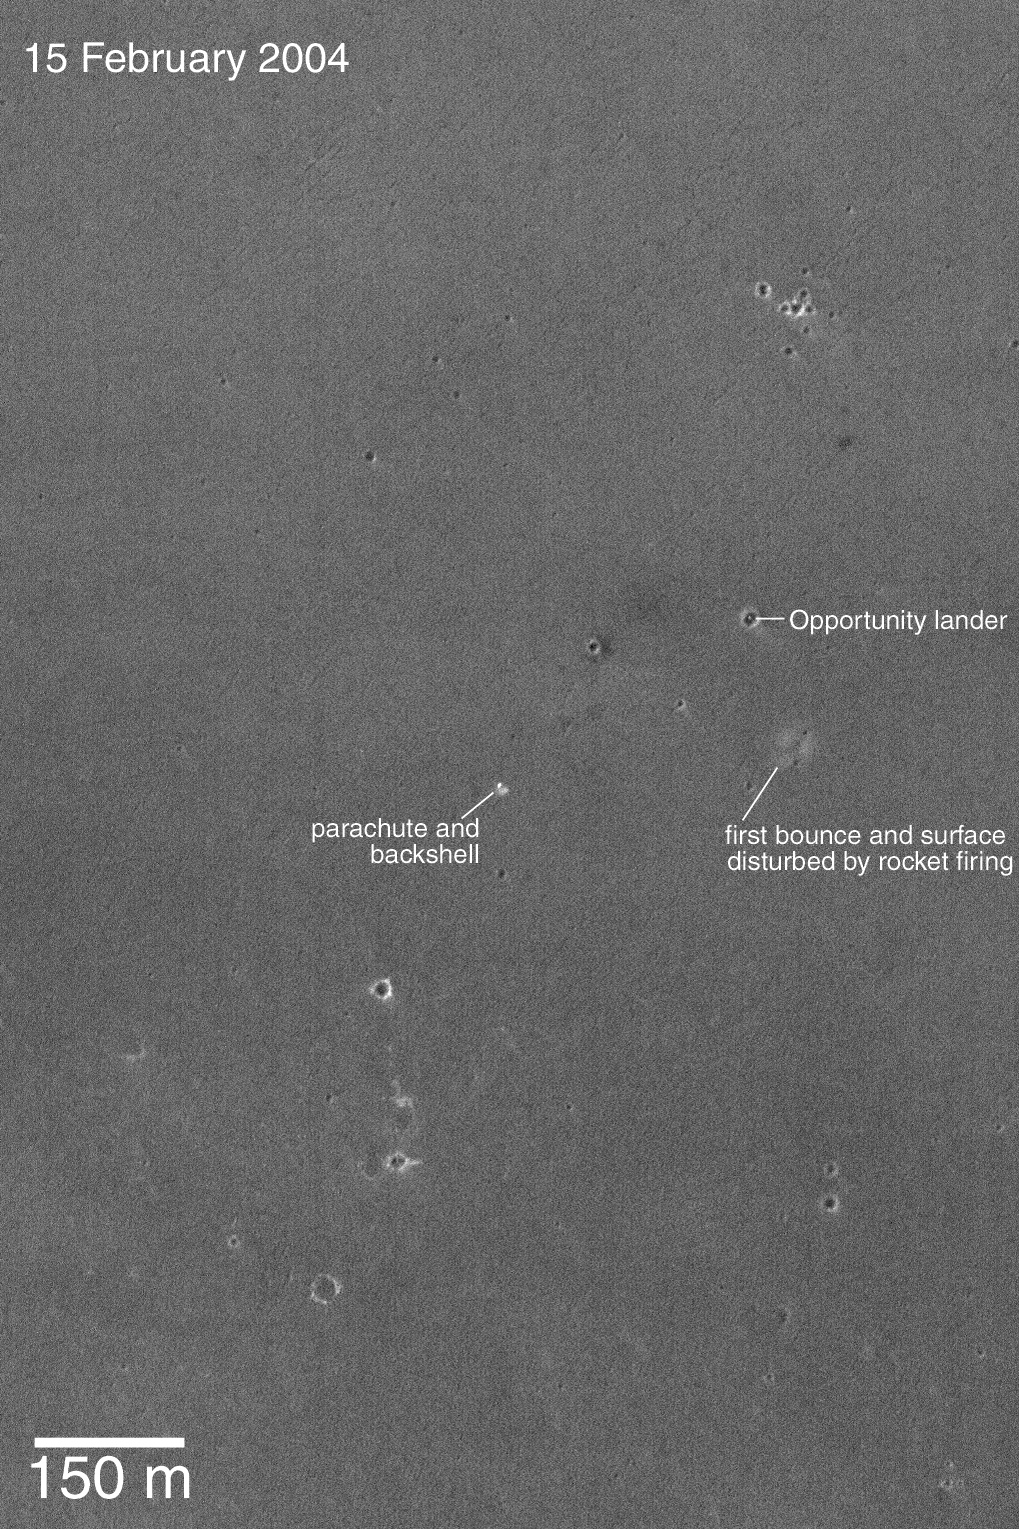

Third MOC View of Opportunity Landing Site

17 February 2004
Around 19:03 UTC on 15 February 2004, the Mars Global Surveyor (MGS) spacecraft flew almost directly over the Mars Exploration Rover (MER-B), Opportunity, landing site. The MGS Mars Orbiter Camera (MOC) team decided, therefore, to take MOC’s third picture of the lander. Unlike the previous two images, this attempt did not require rolling the spacecraft to hit the target. The image shows the location of the lander in its small impact crater; it also shows the locations of the parachute/backshell and the area disturbed by landing rockets and the first bounce. The heat shield impact site was too far east for the camera to view. The Opportunity landing site is near 2.0°S, 5.6°W in Meridiani Planum. Sunlight illuminates the scene from the left. The 150 meter scale bar is about 164 yards long. The image is not map-projected; north is toward the top/upper right.

Credit: NASA/JPL/Malin Space Science Systems